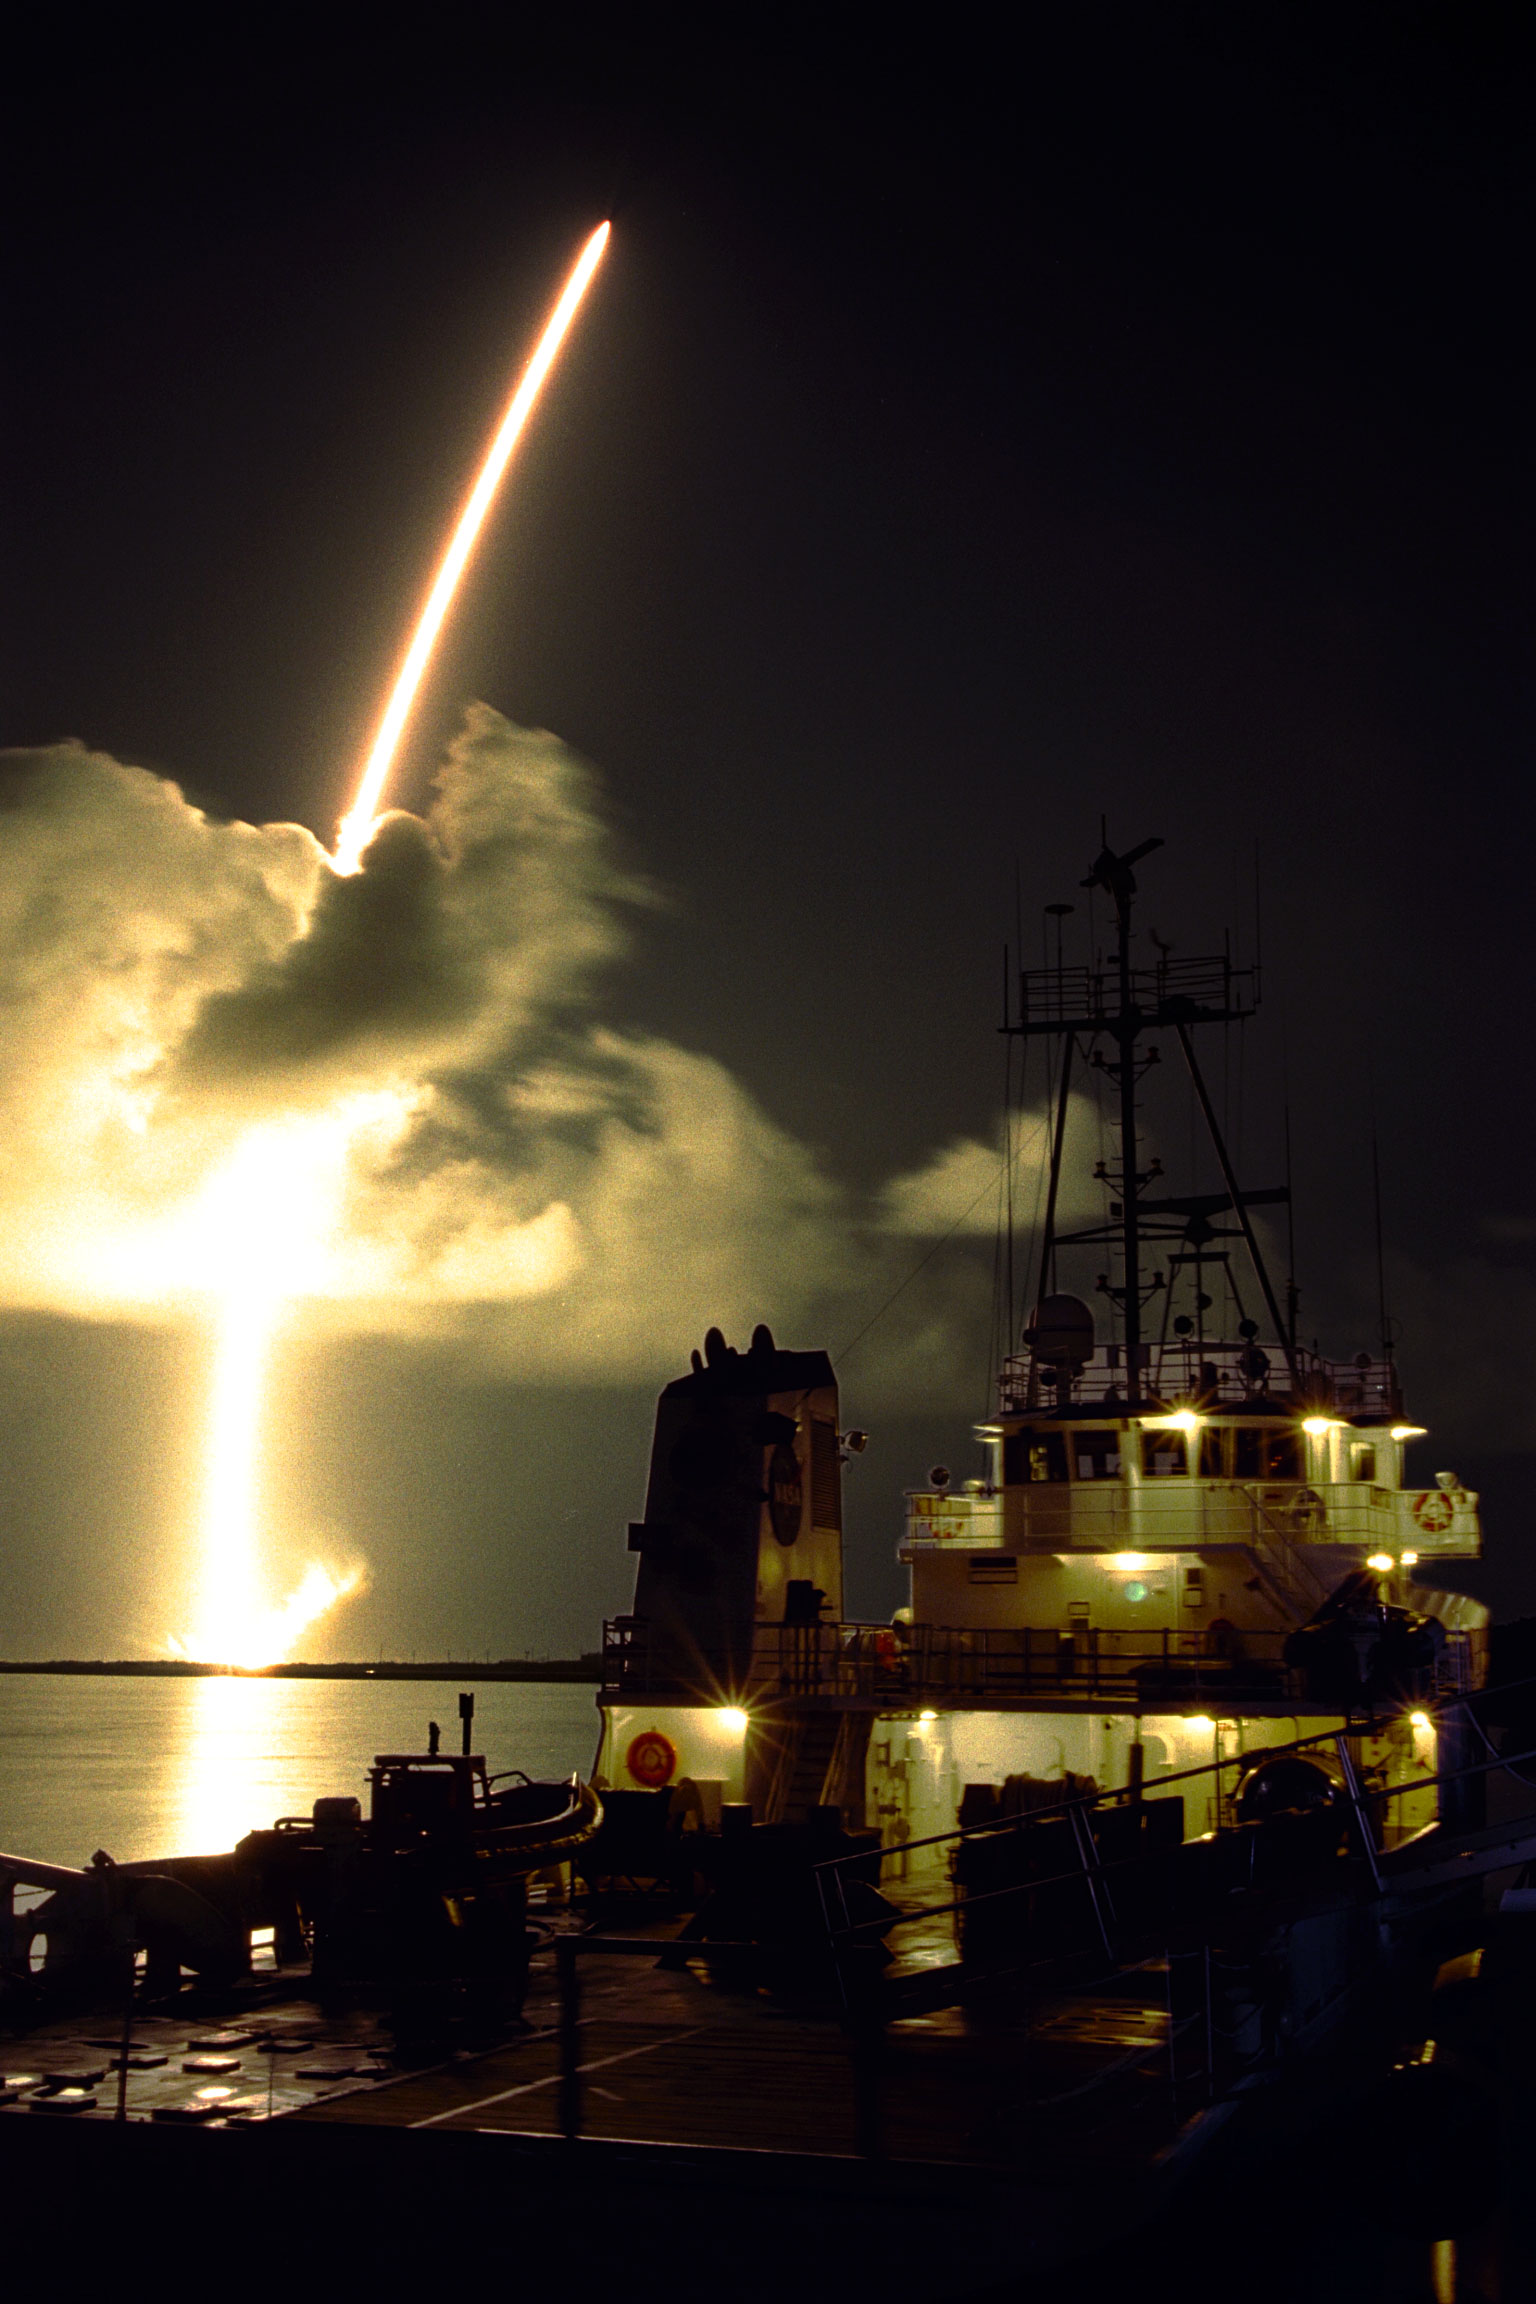

Launch of Cassini Orbiter and Huygens Probe on Titan IV

A seven-year journey to the ringed planet Saturn begins with the liftoff of a Titan IVB/Centaur carrying the Cassini orbiter and its attached Huygens probe. Launch occurred at 4:43 a.m. EDT, Oct. 15, from Launch Complex 40 on Cape Canaveral Air Station. After a 2.2-billion mile journey that will include two swingbys of Venus and one of Earth to gain additional velocity, the two-story tall spacecraft will arrive at Saturn in July 2004. The orbiter will circle the planet for four years, its complement of 12 scientific instruments gathering data about Saturn’s atmosphere, rings and magnetosphere and conducting closeup observations of the Saturnian moons. Huygens, with a separate suite of six science instruments, will separate from Cassini to fly on a ballistic trajectory toward Titan, the only celestial body besides Earth to have an atmosphere rich in nitrogen. Scientists are eager to study further this chemical similarity in hopes of learning more about the origins of our own planet Earth. Huygens will provide the first direct sampling of Titan’s atmospheric chemistry and the first detailed photographs of its surface. The Cassini mission is an international effort involving NASA, the European Space Agency (ESA) and the Italian Space Agency, Agenzia Spaziale Italiana (ASI). The Jet Propulsion Laboratory manages the U.S. contribution to the mission for NASA’s Office of Space Science. The major U.S. contractor is Lockheed Martin, which provided the launch vehicle and upper stage, spacecraft propulsion module and radioisotope thermoelectric generators that will provide power for the spacecraft. The Titan IV/Centaur is a U.S. Air Force launch vehicle, and launch operations were managed by the 45th Space Wing.

Credit: NASA/JPL/KSC